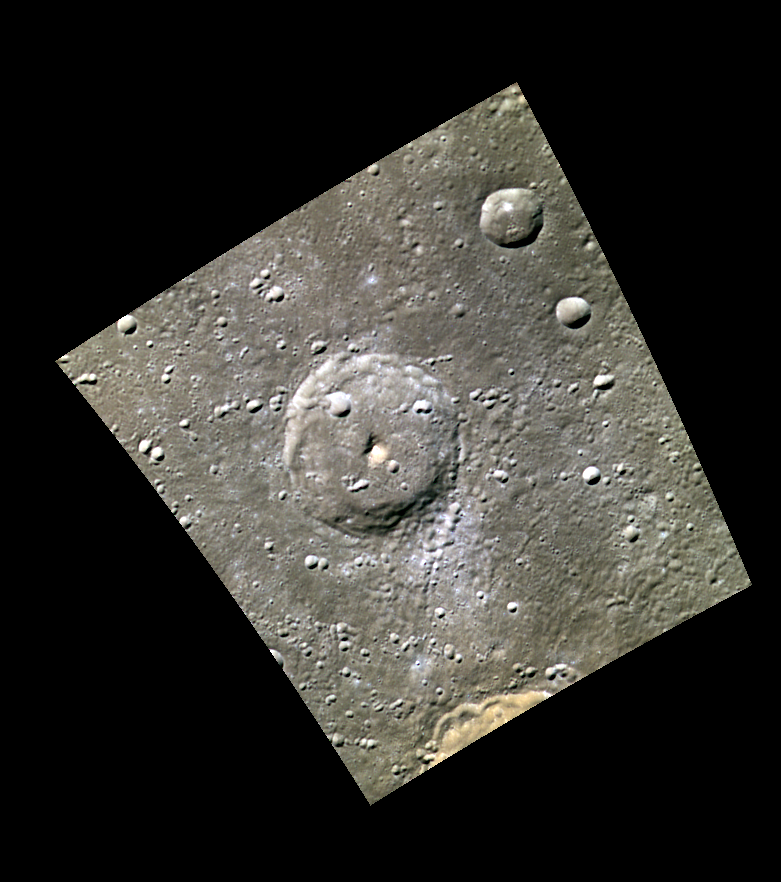

Craters, Peaks, and Chains

This image shows an unnamed complex crater, with a large central peak. Complex craters are characterized by central peaks, flat crater floors, and terraced walls. Just below the southern rim of the crater is a secondary chain coming from a different crater. The rim of Navoi crater can be seen in the bottom right.

This image was acquired as part of MDIS’s minimum-phase-angle color campaign. Near the north polar region, the incidence angle (measured from the vertical) is always fairly high because the Sun is low on the horizon. The minimum-phase-angle color campaign acquires images under conditions that minimize the shadows in an image by viewing the surface as nearly as possible from the same direction as the Sun’s illumination, which minimizes the phase angle. Images are acquired through five of the WAC’s narrow-band color filters, for regions north of 60° N, at an average resolution of 500 meters/pixel. The minimum-phase-angle color campaign began in March 2013.

Date acquired: April 19, 2014
Image Mission Elapsed Time (MET): 40227861, 40227852, 40227858
Image ID: 6153819, 6153816, 6153818
Instrument: Wide Angle Camera (WAC) of the Mercury Dual Imaging System (MDIS)
WAC filters: 9, 7, 6 (996, 748, 433 nanometers) in red, green, and blue
Center Latitude: 61.39°
Center Longitude: 158.9° E
Resolution: 302 meters/pixel
Scale: The central crater has a diameter of about 56 km (35 mi.).
Incidence Angle: 64.7°
Emission Angle: 36.6°
Phase Angle: 28.0°

The MESSENGER spacecraft is the first ever to orbit the planet Mercury, and the spacecraft’s seven scientific instruments and radio science investigation are unraveling the history and evolution of the Solar System’s innermost planet. MESSENGER acquired over 150,000 images and extensive other data sets. MESSENGER is capable of continuing orbital operations until early 2015.

For information regarding the use of images, see the MESSENGER image use policy.

Credit: NASA/Johns Hopkins University Applied Physics Laboratory/Carnegie Institution of Washington